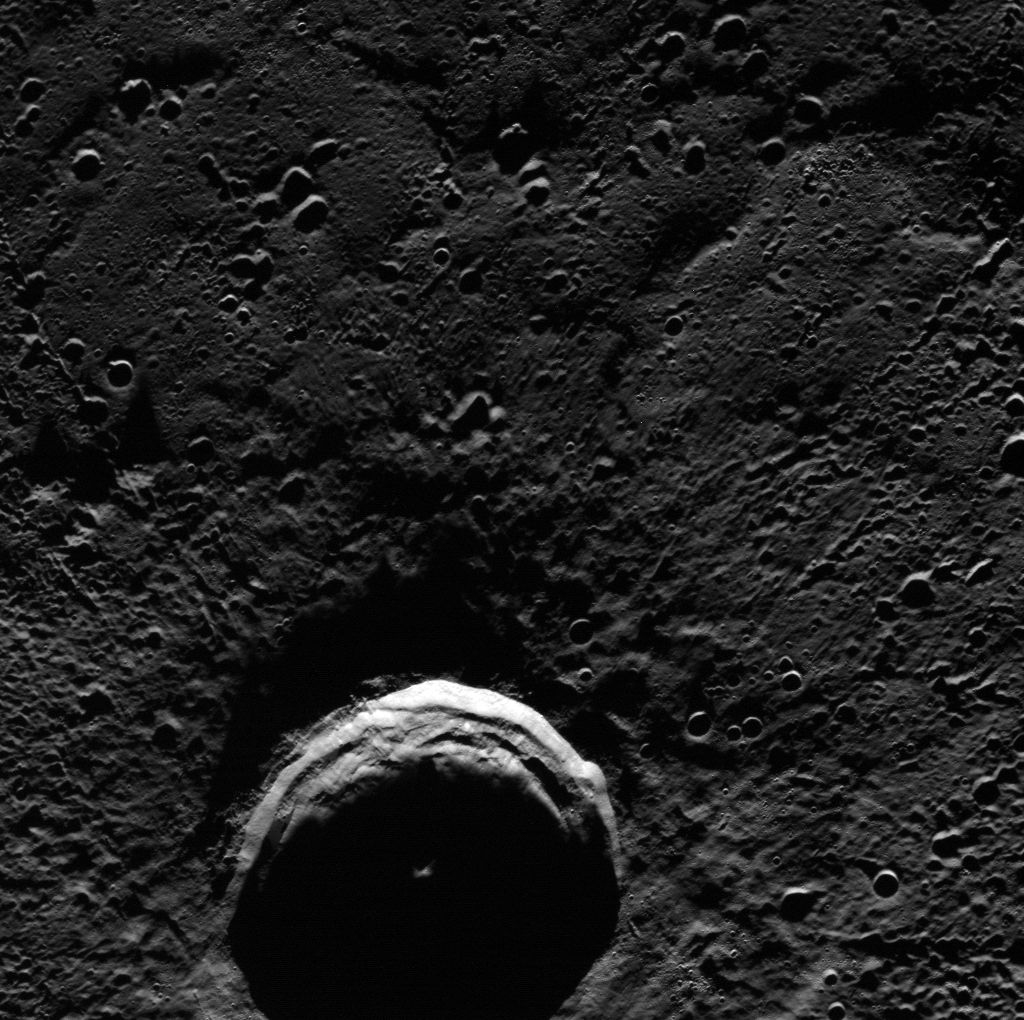

Eternal Darkness of Petronius Crater

Near Mercury’s north and south pole, the sun is always low on the horizon. Long sunsets and sunrises are broken only by long nights. But for impact craters near the poles, no sunlight ever directly reaches the crater floor due to the long shadows cast by the crater rim. Petronius crater, seen in today’s featured image, is one such region of permanent shadow, and is also known to host radar-bright deposits, thought to be water ice.

This image was acquired as part of MDIS’s north polar imaging campaign. During MESSENGER’s primary mission, Mercury’s south polar region was repeatedly imaged and areas of permanent shadow were identified. During MESSENGER’s extended mission, MDIS will make a dedicated effort to repeatedly image the surface near Mercury’s north pole. MESSENGER’s highly eccentric orbit, which passes close to Mercury’s surface at high northern latitudes, provides an opportunity for particularly high-resolution images of Mercury’s north polar region.

Date acquired: September 21, 2012
Image Mission Elapsed Time (MET): 256758110
Image ID: 2625058
Instrument: Wide Angle Camera (WAC) of the Mercury Dual Imaging System (MDIS)
WAC filter: 7 (748 nanometers)
Center Latitude: 86.82°
Center Longitude: 322.3° E
Resolution: 84 meters/pixel
Scale: Petronius crater is 36 km (22 mi.) in diameter
Incidence Angle: 86.8°
Emission Angle: 26.3°
Phase Angle: 71.1°

The MESSENGER spacecraft is the first ever to orbit the planet Mercury, and the spacecraft’s seven scientific instruments and radio science investigation are unraveling the history and evolution of the Solar System’s innermost planet. Visit the Why Mercury? section of this website to learn more about the key science questions that the MESSENGER mission is addressing. During the one-year primary mission, MDIS acquired 88,746 images and extensive other data sets. MESSENGER is now in a year-long extended mission, during which plans call for the acquisition of more than 80,000 additional images to support MESSENGER’s science goals.

These images are from MESSENGER, a NASA Discovery mission to conduct the first orbital study of the innermost planet, Mercury. For information regarding the use of images, see the MESSENGER image use policy.

Credit: NASA/Johns Hopkins University Applied Physics Laboratory/Carnegie Institution of Washington